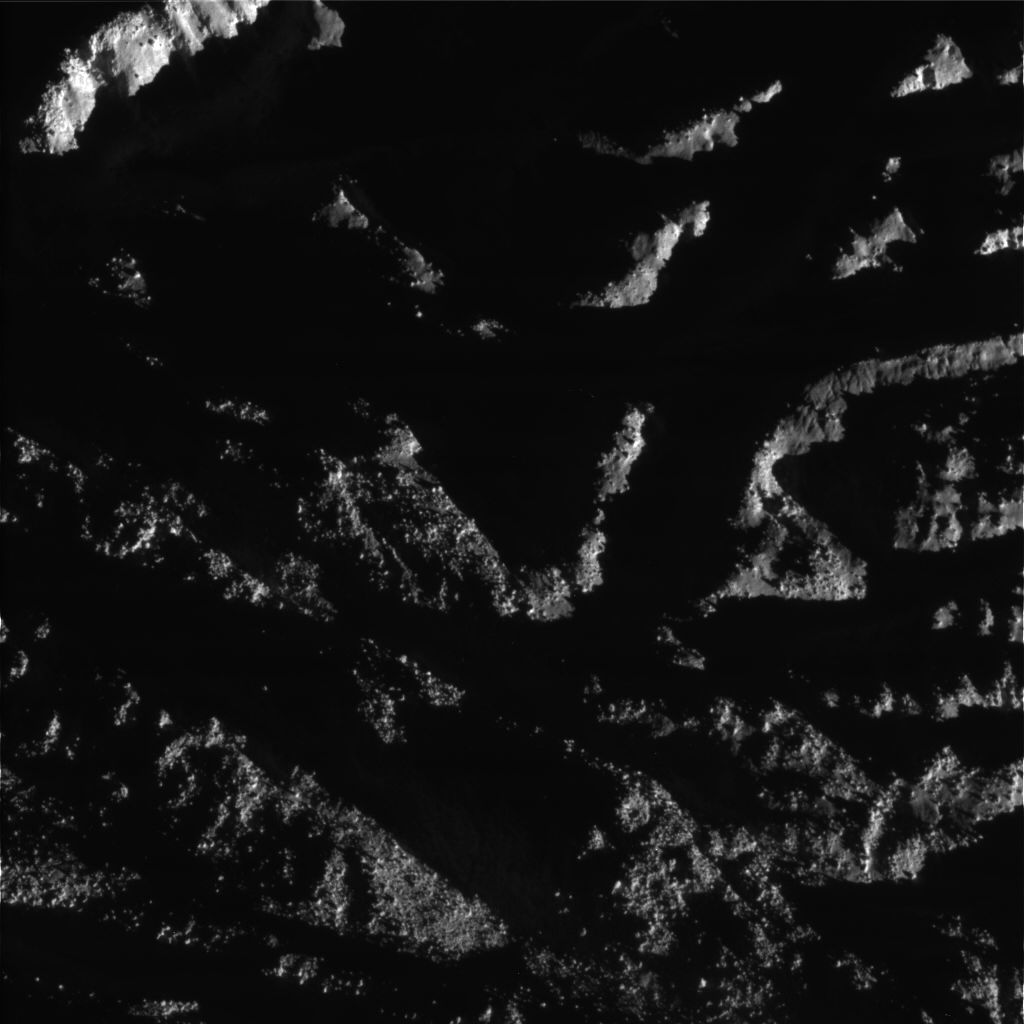

Enceladus Rev 80 Flyby Skeet Shoot #1

This image is the first skeet-shoot image taken during Cassini’s very close flyby of Enceladus on Aug. 11, 2008. It captures a region near the Cairo Sulcus on Enceladus’ south polar terrain that is littered with blocks of ice. (The image is upside down from the skeet-shoot footprint shown here.) The image was taken with the Cassini spacecraft narrow-angle camera on Aug. 11, 2008, a distance of approximately 1,288 kilometers (800 miles) above the surface of Enceladus. Image scale is approximately 10 meters (33 feet) per pixel.

The Cassini-Huygens mission is a cooperative project of NASA, the European Space Agency and the Italian Space Agency. The Jet Propulsion Laboratory, a division of the California Institute of Technology in Pasadena, manages the mission for NASA’s Science Mission Directorate, Washington, D.C. The Cassini orbiter and its two onboard cameras were designed, developed and assembled at JPL. The imaging operations center is based at the Space Science Institute in Boulder, Colo.

Credit: NASA/JPL/Space Science Institute